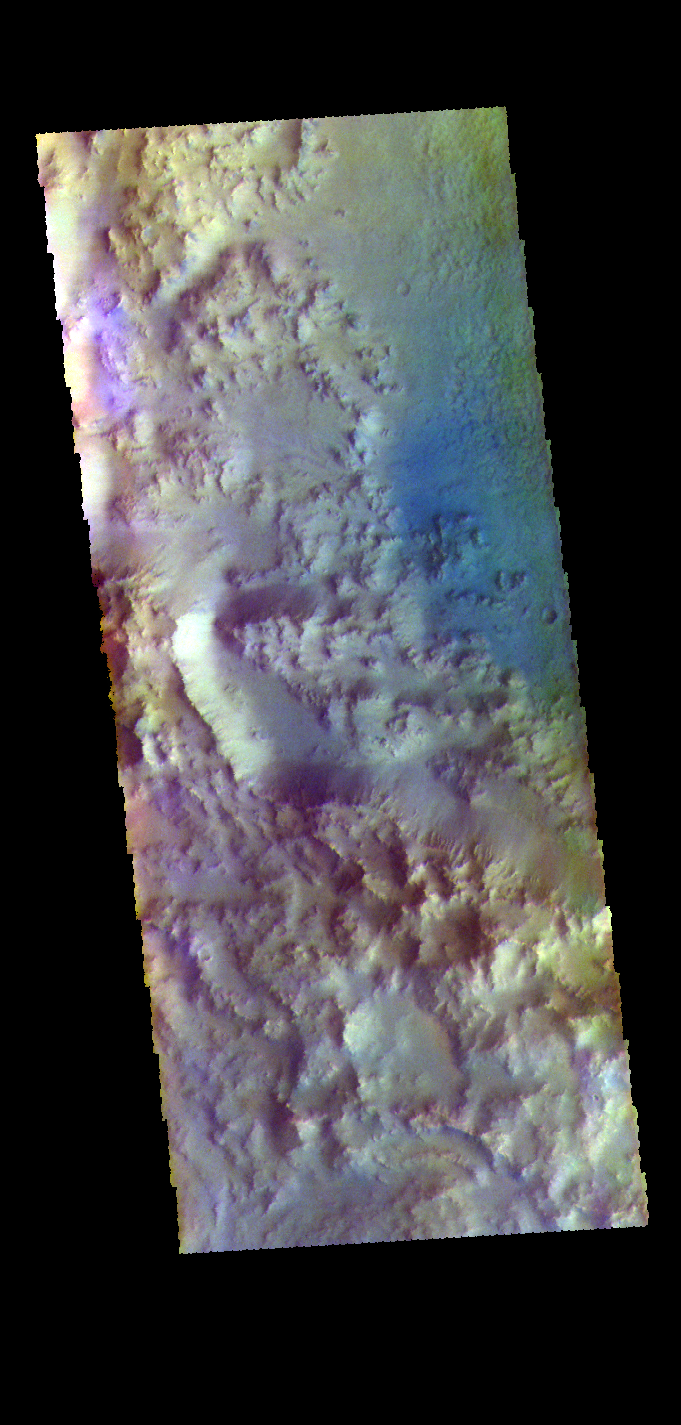

Hesperia Planum Crater – False Color

The THEMIS VIS camera contains 5 filters. The data from different filters can be combined in multiple ways to create a false color image. These false color images may reveal subtle variations of the surface not easily identified in a single band image. Today’s false color image shows the western rim of an unnamed crater in Hesperia Planum.

Credit: NASA/JPL-Caltech/ASU